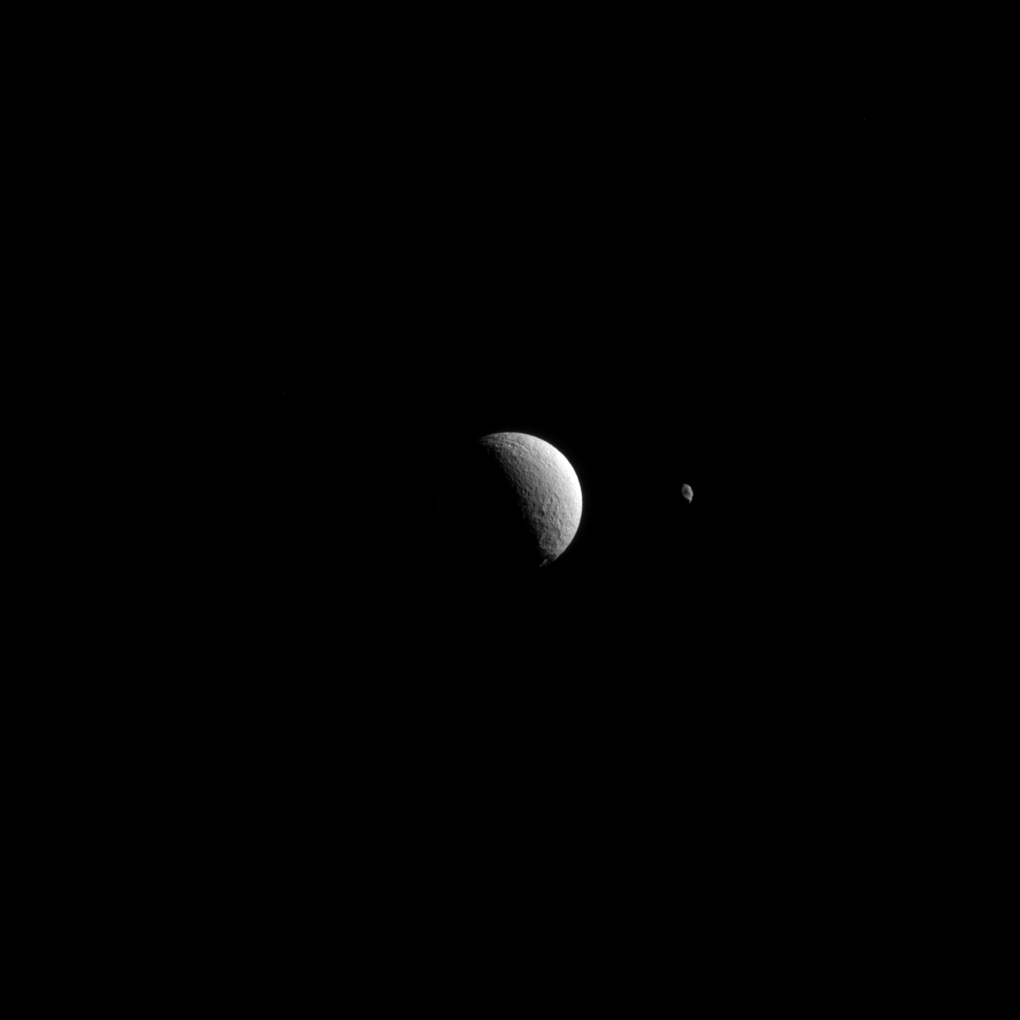

Distant Moons

Saturn’s moons Tethys and Hyperion appear to be near neighbors in this Cassini view, even though they are actually 930,000 miles (1.5 million kilometers) apart here. Tethys is the larger body on the left.

These two icy moons of Saturn are very different worlds. To learn more about Hyperion (170 miles or 270 kilometers across), see PIA14583; to learn more about Tethys (660 miles or 1,062 kilometers across) see PIA09766.

This view looks toward the trailing side of Tethys. North on Tethys is up and rotated 1 degree to the left. The image was taken in visible light with the Cassini spacecraft narrow-angle camera on Aug. 15, 2015.

The view was acquired at a distance of approximately 750,000 miles (1.2 million kilometers) from Tethys. Image scale is 4.4 miles (7.0 kilometers) per pixel. The distance to Hyperion was 1.7 million miles (2.7 million kilometers) with an image scale of 10 mile (16 kilometers) per pixel.

The Cassini mission is a cooperative project of NASA, ESA (the European Space Agency) and the Italian Space Agency. The Jet Propulsion Laboratory, a division of the California Institute of Technology in Pasadena, manages the mission for NASA’s Science Mission Directorate, Washington. The Cassini orbiter and its two onboard cameras were designed, developed and assembled at JPL. The imaging operations center is based at the Space Science Institute in Boulder, Colorado.

Credit: NASA/JPL-Caltech/Space Science Institute